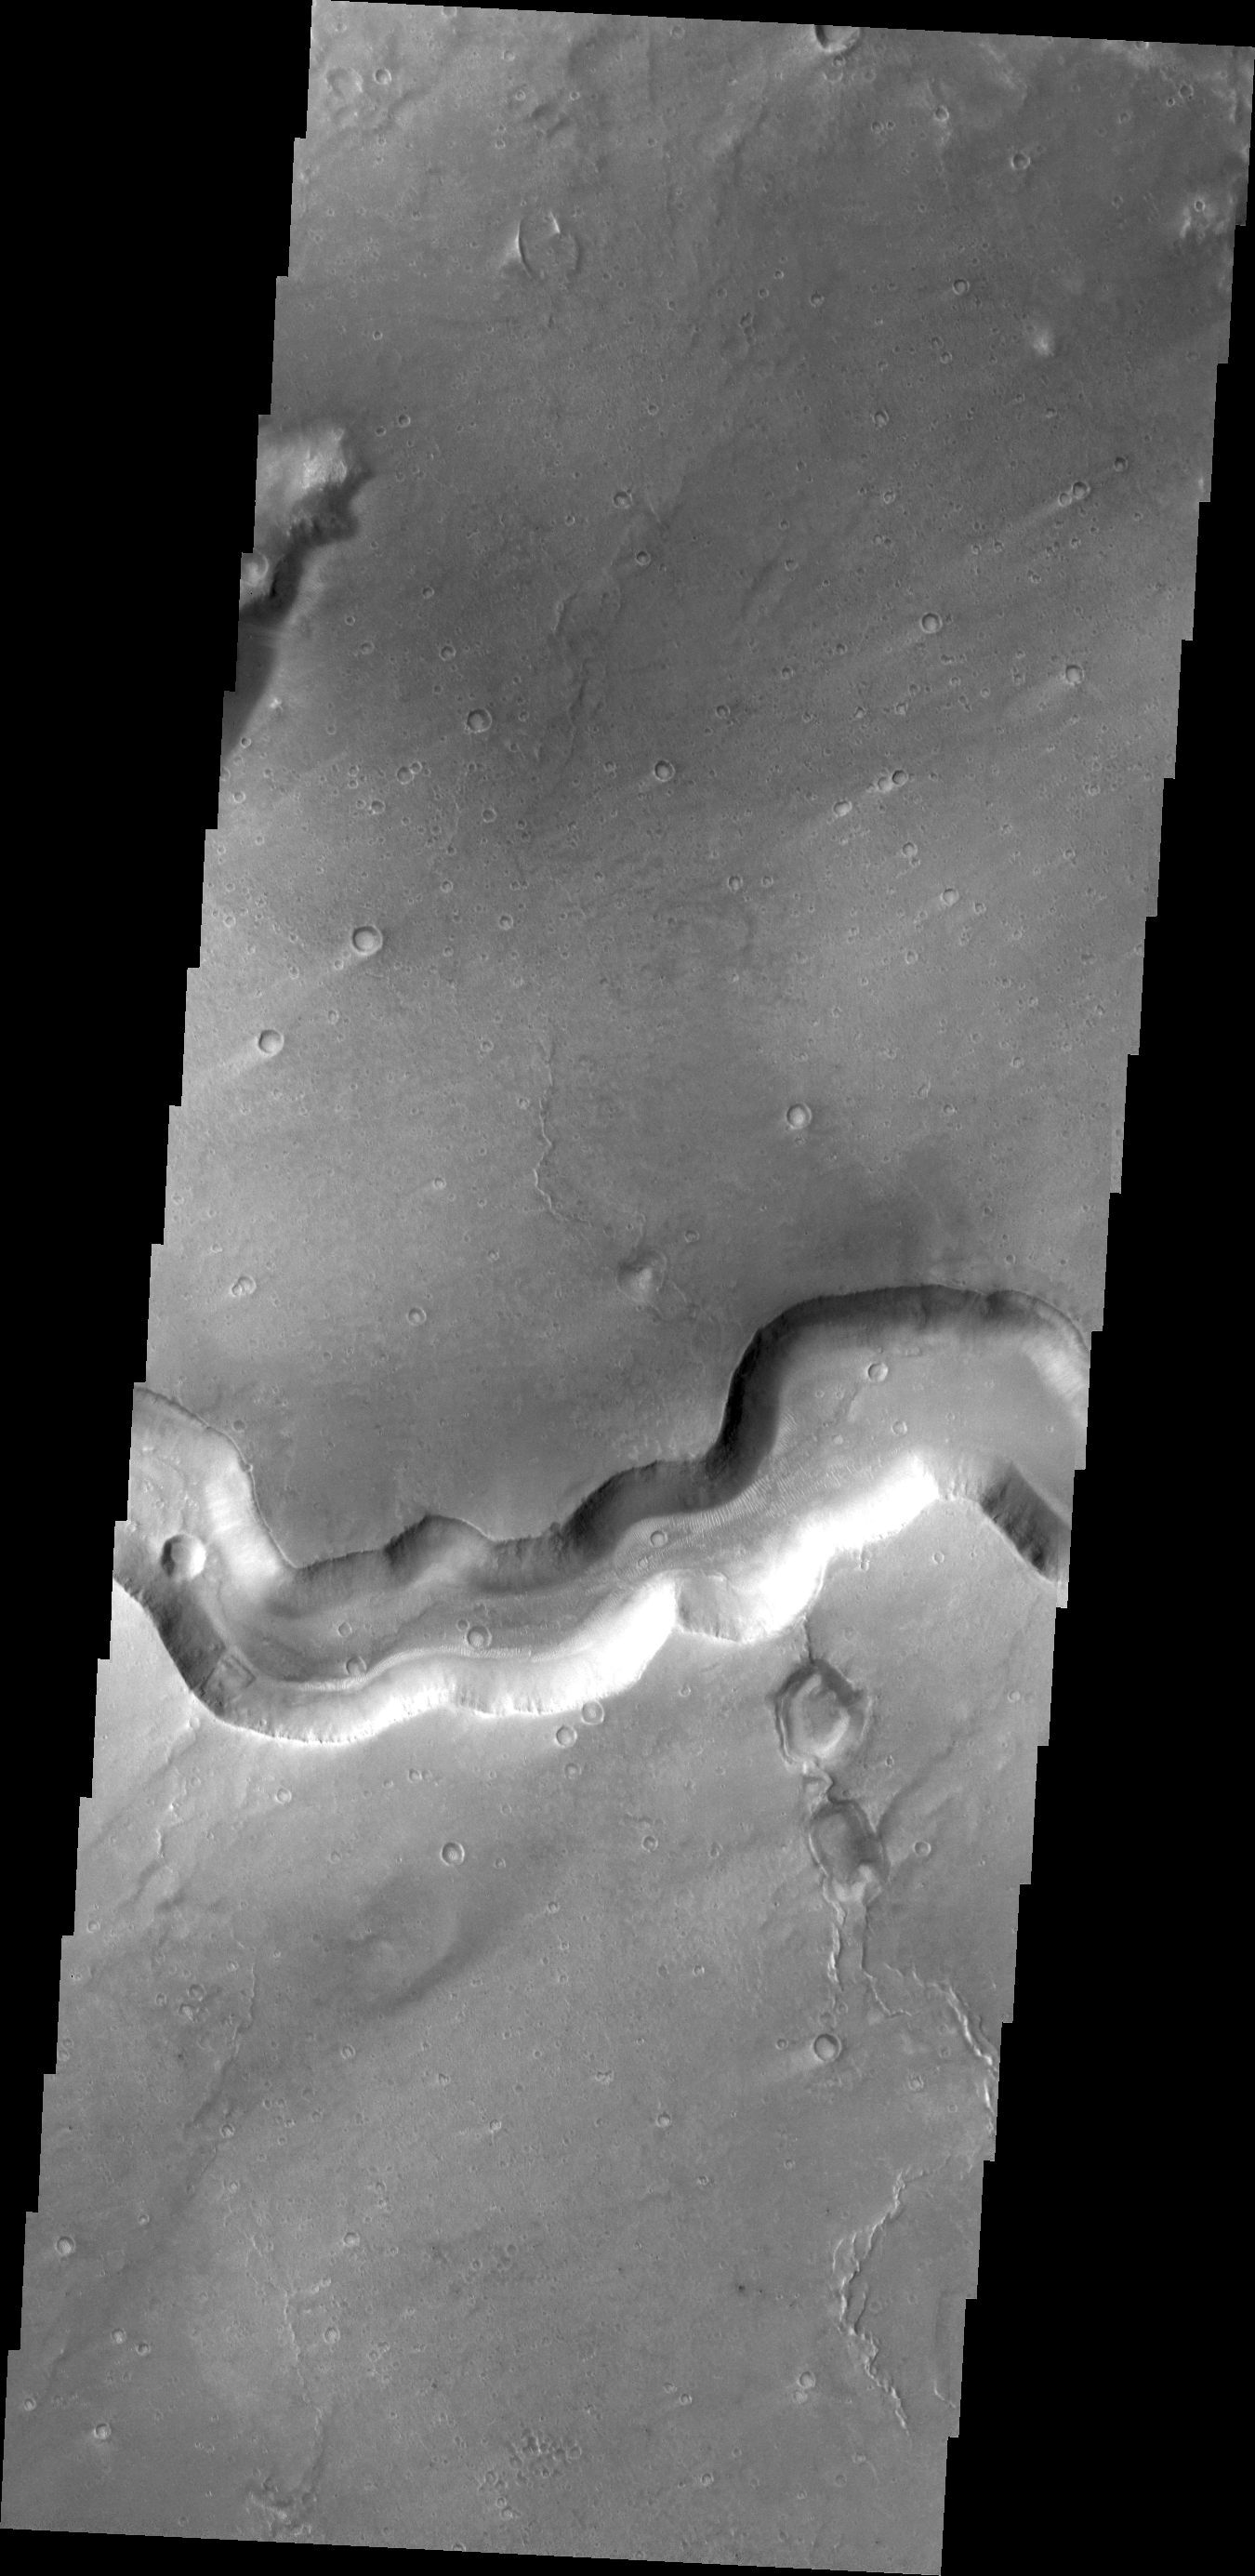

Bahram Vallis

This VIS image shows a section of Bahram Vallis.

Credit: NASA/JPL/ASU